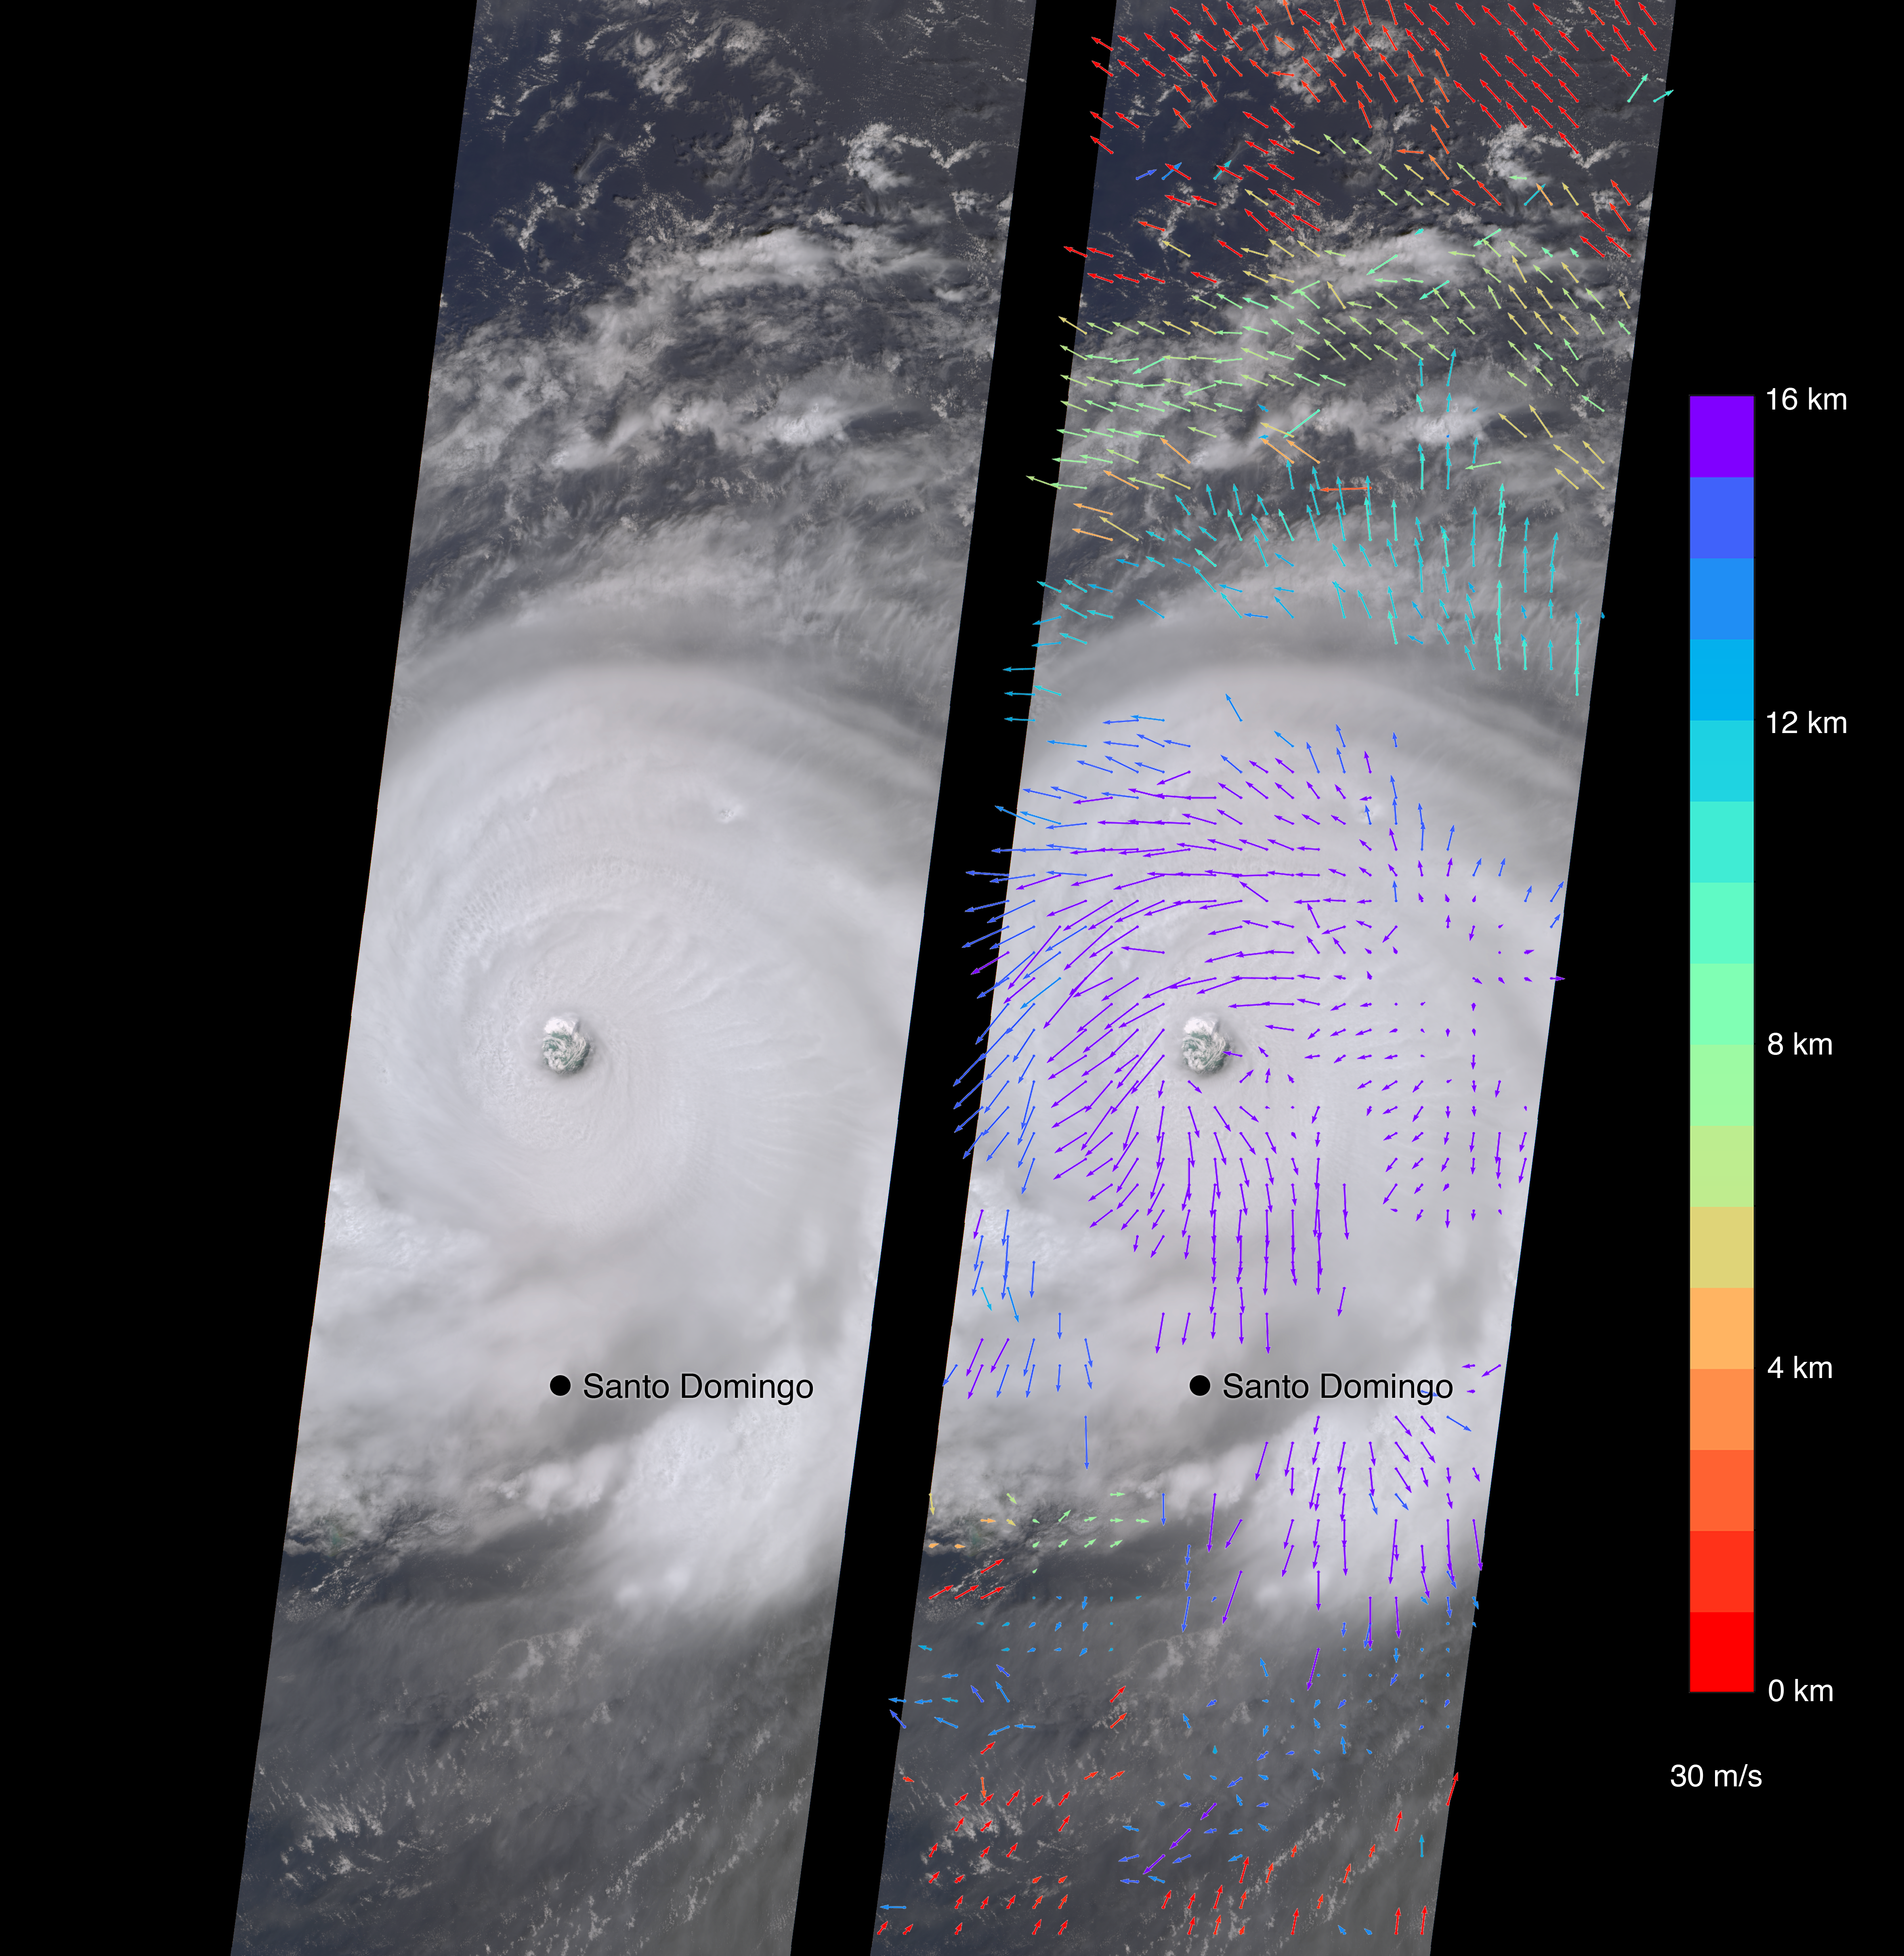

New NASA Images of Irma’s Towering Clouds

On Sept. 7, the Multi-angle Imaging SpectroRadiometer (MISR) instrument on NASA’s Terra satellite passed over Hurricane Irma at approximately 11:20 a.m. local time. The MISR instrument comprises nine cameras that view the Earth at different angles, and since it takes roughly seven minutes for all nine cameras to capture the same location, the motion of the clouds between images allows scientists to calculate the wind speed at the cloud tops.

The animated GIF shows Irma’s motion over the seven minutes of the MISR imagery. North is toward the top of the image.

This composite image shows Hurricane Irma as viewed by the central, downward-looking camera (left), as well as the wind speeds (right) superimposed on the image. The length of the arrows is proportional to the wind speed, while their color shows the altitude at which the winds were calculated.

At the time the image was acquired, Irma’s eye was located approximately 60 miles (100 kilometers) north of the Dominican Republic and 140 miles (230 kilometers) north of its capital, Santo Domingo. Irma was a powerful Category 5 hurricane, with wind speeds at the ocean surface up to 185 miles (300 kilometers) per hour, according to the National Oceanic and Atmospheric Administration. The MISR data show that at cloud top, winds near the eye wall (the most destructive part of the storm) were approximately 90 miles per hour (145 kilometers per hour), and the maximum cloud-top wind speed throughout the storm calculated by MISR was 135 miles per hour (220 kilometers per hour). While the hurricane’s dominant rotation direction is counter-clockwise, winds near the eye wall are consistently pointing outward from it. This is an indication of outflow, the process by which a hurricane draws in warm, moist air at the surface and ejects cool, dry air at its cloud tops.

These data were captured during Terra orbit 94267. MISR data are available through the NASA Langley Research Center; for more information, go to https://eosweb.larc.nasa.gov/project/misr/misr_table. MISR was built and is managed by NASA’s Jet Propulsion Laboratory in Pasadena, California, for NASA’s Science Mission Directorate in Washington, D.C. The Terra spacecraft is managed by NASA’s Goddard Space Flight Center in Greenbelt, Maryland. The MISR data were obtained from the NASA Langley Research Center Atmospheric Science Data Center in Hampton, Virginia. JPL is a division of Caltech in Pasadena.

Credit: NASA/GSFC/LaRC/JPL-Caltech, MISR Team